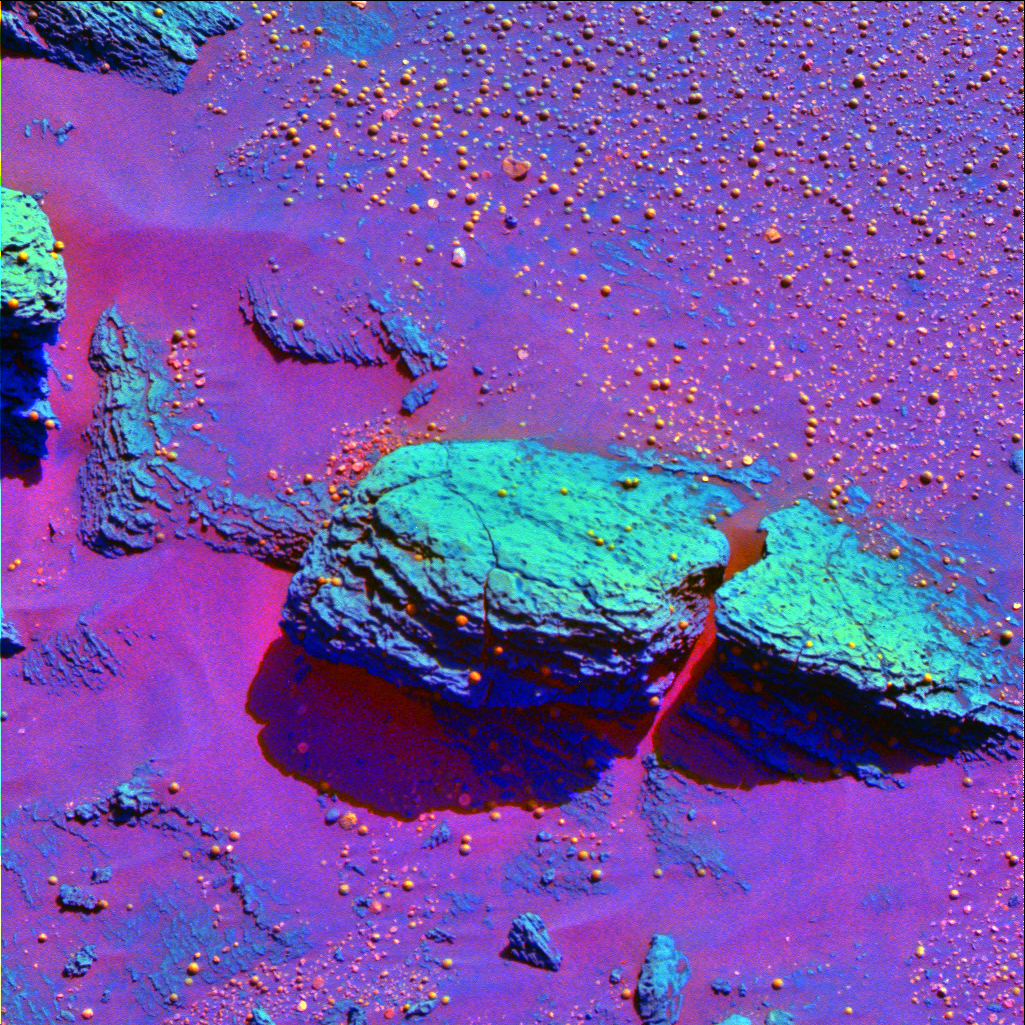

Speckled with Spherules

This false-color image taken by the panoramic camera onboard the Mars Exploration Rover Opportunity highlights the spherules, or tiny spheres, that speckle the rock dubbed Stone Mountain. The colors in this picture were exaggerated or stretched to enhance the real difference in color between Stone Mountain and its collection of granular spherules.

Credit: NASA/JPL/Cornell